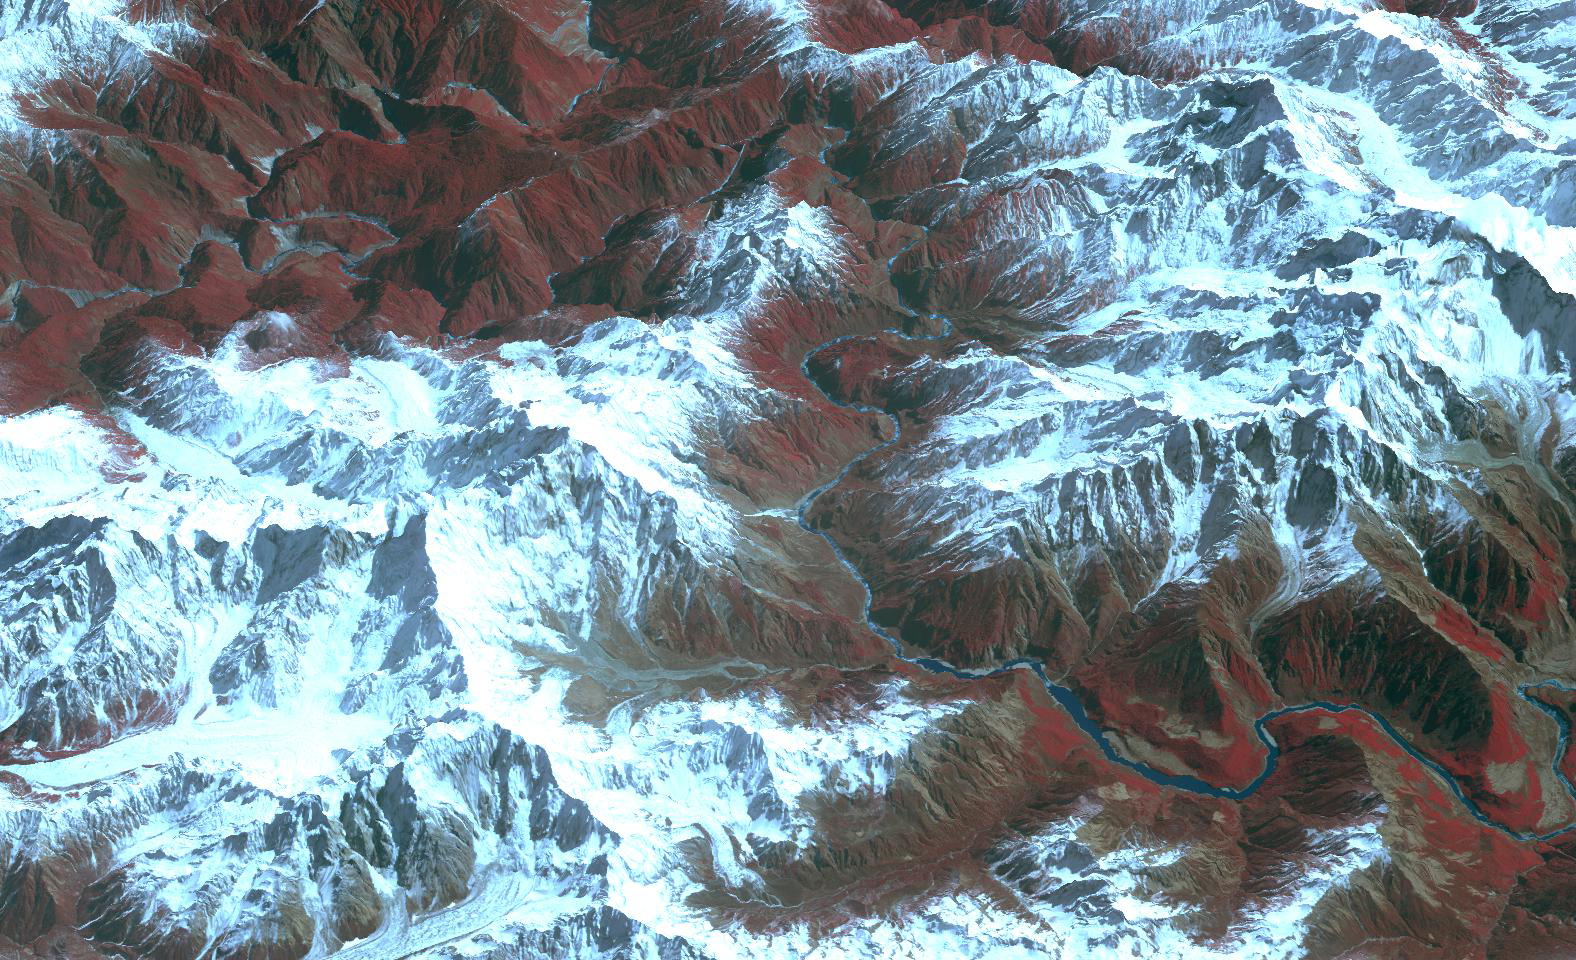

Yarlung Zangpo Grand Canyon, Tibet

The Yarlung Zangpo Grand Canyon (or Tsangpo Gorge) in Tibet is the deepest canyon in the world, and longer than the Grand Canyon. As the river passes between the peaks of Namcha Barwa (7,782 m) and Gyala Peri (7,234 m) it reaches a maximum depth of 6,009 m. In 2002, seven kayakers were the first westerners to navigate the entire gorge. The image was acquired February 25, 2004, and is located near 29.7 degrees north latitude, 95 degrees east longitude.

With its 14 spectral bands from the visible to the thermal infrared wavelength region and its high spatial resolution of 15 to 90 meters (about 50 to 300 feet), ASTER images Earth to map and monitor the changing surface of our planet. ASTER is one of five Earth-observing instruments launched Dec. 18, 1999, on Terra. The instrument was built by Japan’s Ministry of Economy, Trade and Industry. A joint U.S./Japan science team is responsible for validation and calibration of the instrument and data products.

The broad spectral coverage and high spectral resolution of ASTER provides scientists in numerous disciplines with critical information for surface mapping and monitoring of dynamic conditions and temporal change. Example applications are: monitoring glacial advances and retreats; monitoring potentially active volcanoes; identifying crop stress; determining cloud morphology and physical properties; wetlands evaluation; thermal pollution monitoring; coral reef degradation; surface temperature mapping of soils and geology; and measuring surface heat balance.

The U.S. science team is located at NASA’s Jet Propulsion Laboratory, Pasadena, Calif. The Terra mission is part of NASA’s Science Mission Directorate, Washington, D.C.

Credit: NASA/GSFC/METI/ERSDAC/JAROS, and U.S./Japan ASTER Science Team